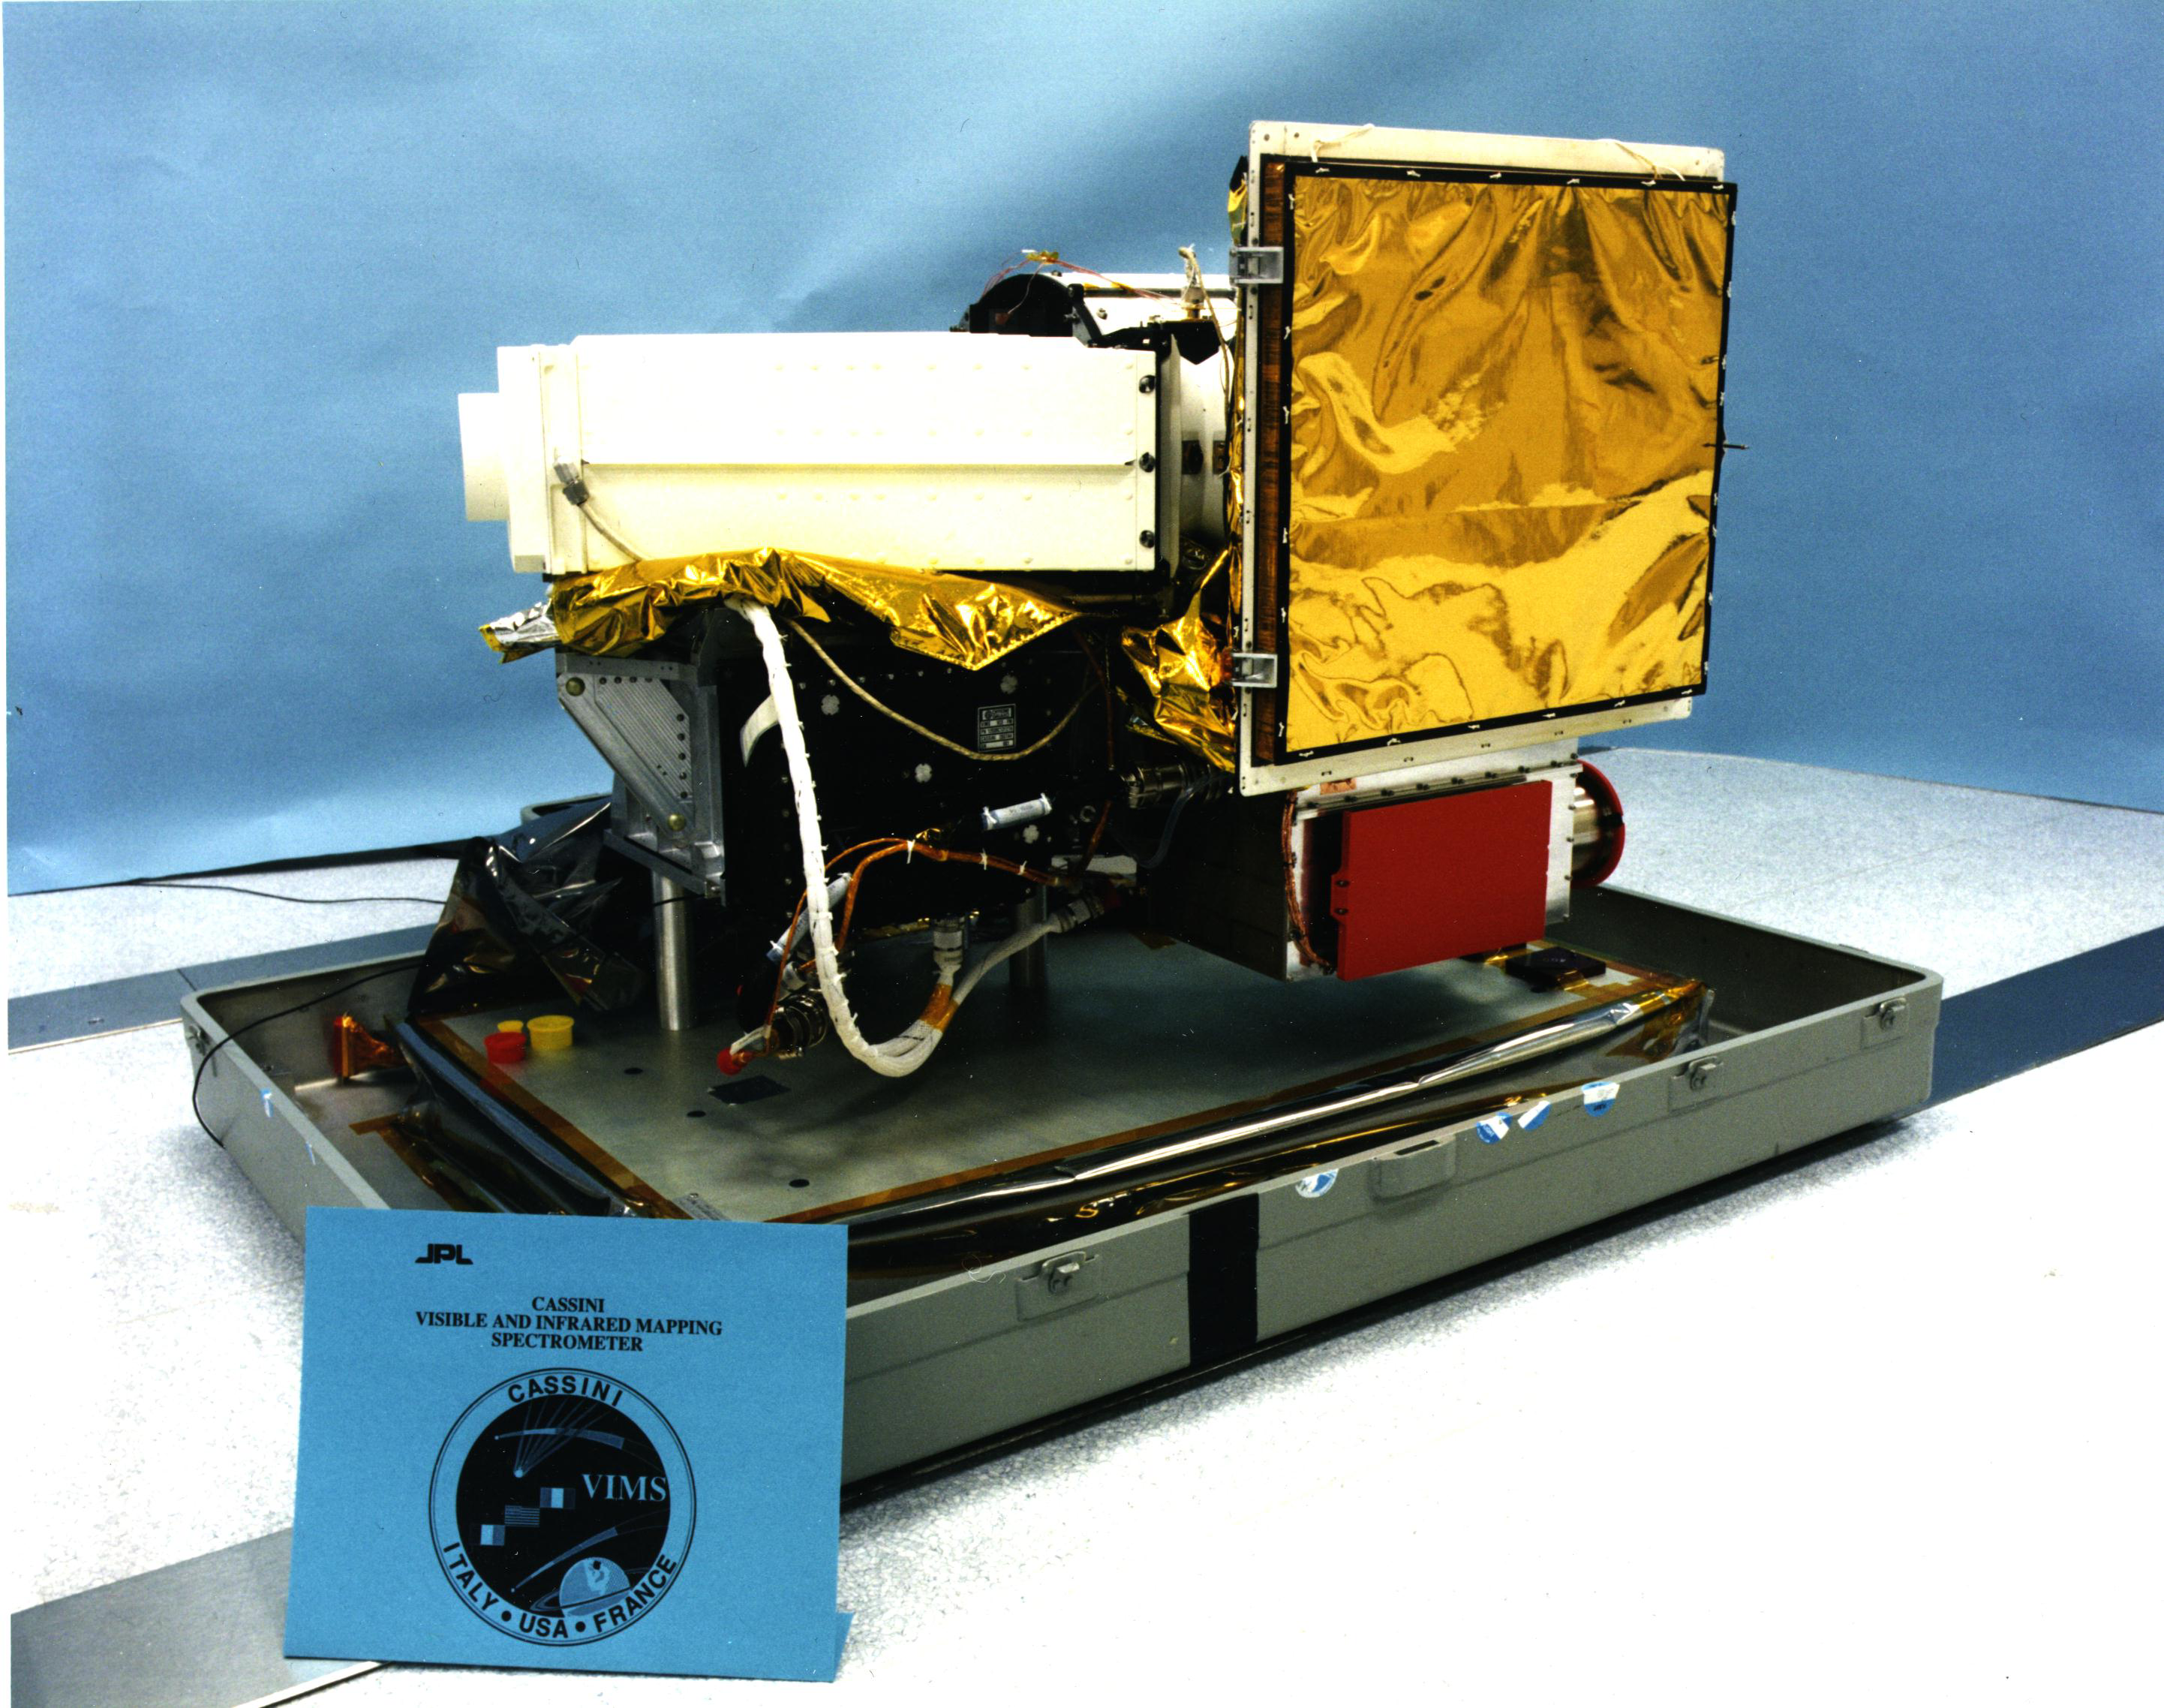

Cassini’s Visual and Infrared Mapping Spectrometer

This image shows the visual and infrared mapping spectrometer instrument just before it was attached to NASA’s Cassini spacecraft. Cassini launched in 1997 and has been exploring the Saturn system since 2004.

The Cassini-Huygens mission is a cooperative project of NASA, the European Space Agency and the Italian Space Agency. JPL manages the mission for NASA’s Science Mission Directorate, Washington, D.C. The Cassini orbiter was designed, developed and assembled at JPL. The radar instrument was built by JPL and the Italian Space Agency, working with team members from the United States and several European countries. The visual and infrared mapping spectrometer team is based at the University of Arizona, Tucson.

Credit: NASA/JPL-Caltech/University of Arizona